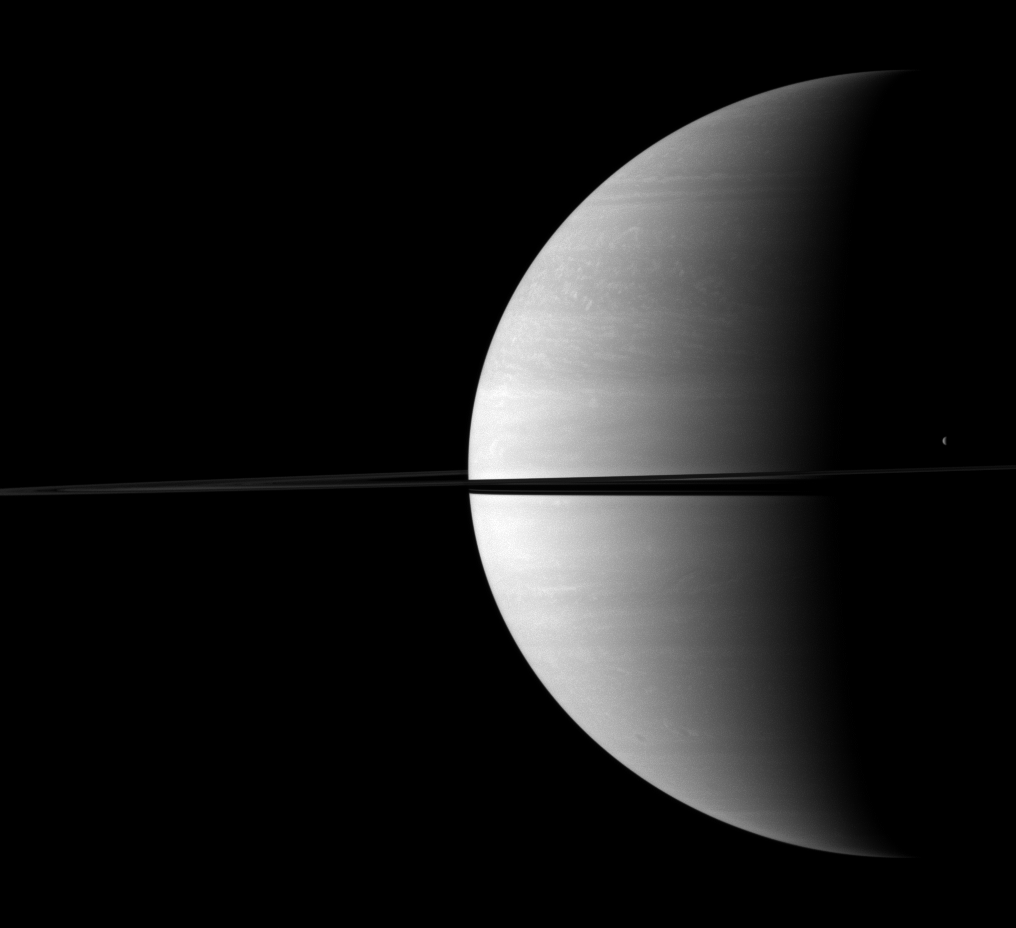

Dwarfed Crescent

The moon Tethys stands out as a tiny crescent of light in front of the dark of Saturn’s night side.

Tethys (1,062 kilometers, or 660 miles across) can be seen above the ringplane on the far right of the image. This view looks toward the northern, sunlit side of the rings from just above the ringplane.

The image was taken with the Cassini spacecraft wide-angle camera on Nov. 27, 2009 using a spectral filter sensitive to wavelengths of near-infrared light centered at 752 nanometers. The view was acquired at a distance of approximately 2.3 million kilometers (1.4 million miles) from Saturn and at a Sun-Saturn-spacecraft, or phase, angle of 99 degrees. Image scale is 135 kilometers (84 miles) per pixel.

The Cassini-Huygens mission is a cooperative project of NASA, the European Space Agency and the Italian Space Agency. The Jet Propulsion Laboratory, a division of the California Institute of Technology in Pasadena, manages the mission for NASA’s Science Mission Directorate, Washington, D.C. The Cassini orbiter and its two onboard cameras were designed, developed and assembled at JPL. The imaging operations center is based at the Space Science Institute in Boulder, Colo.

Credit: NASA/JPL/Space Science Institute